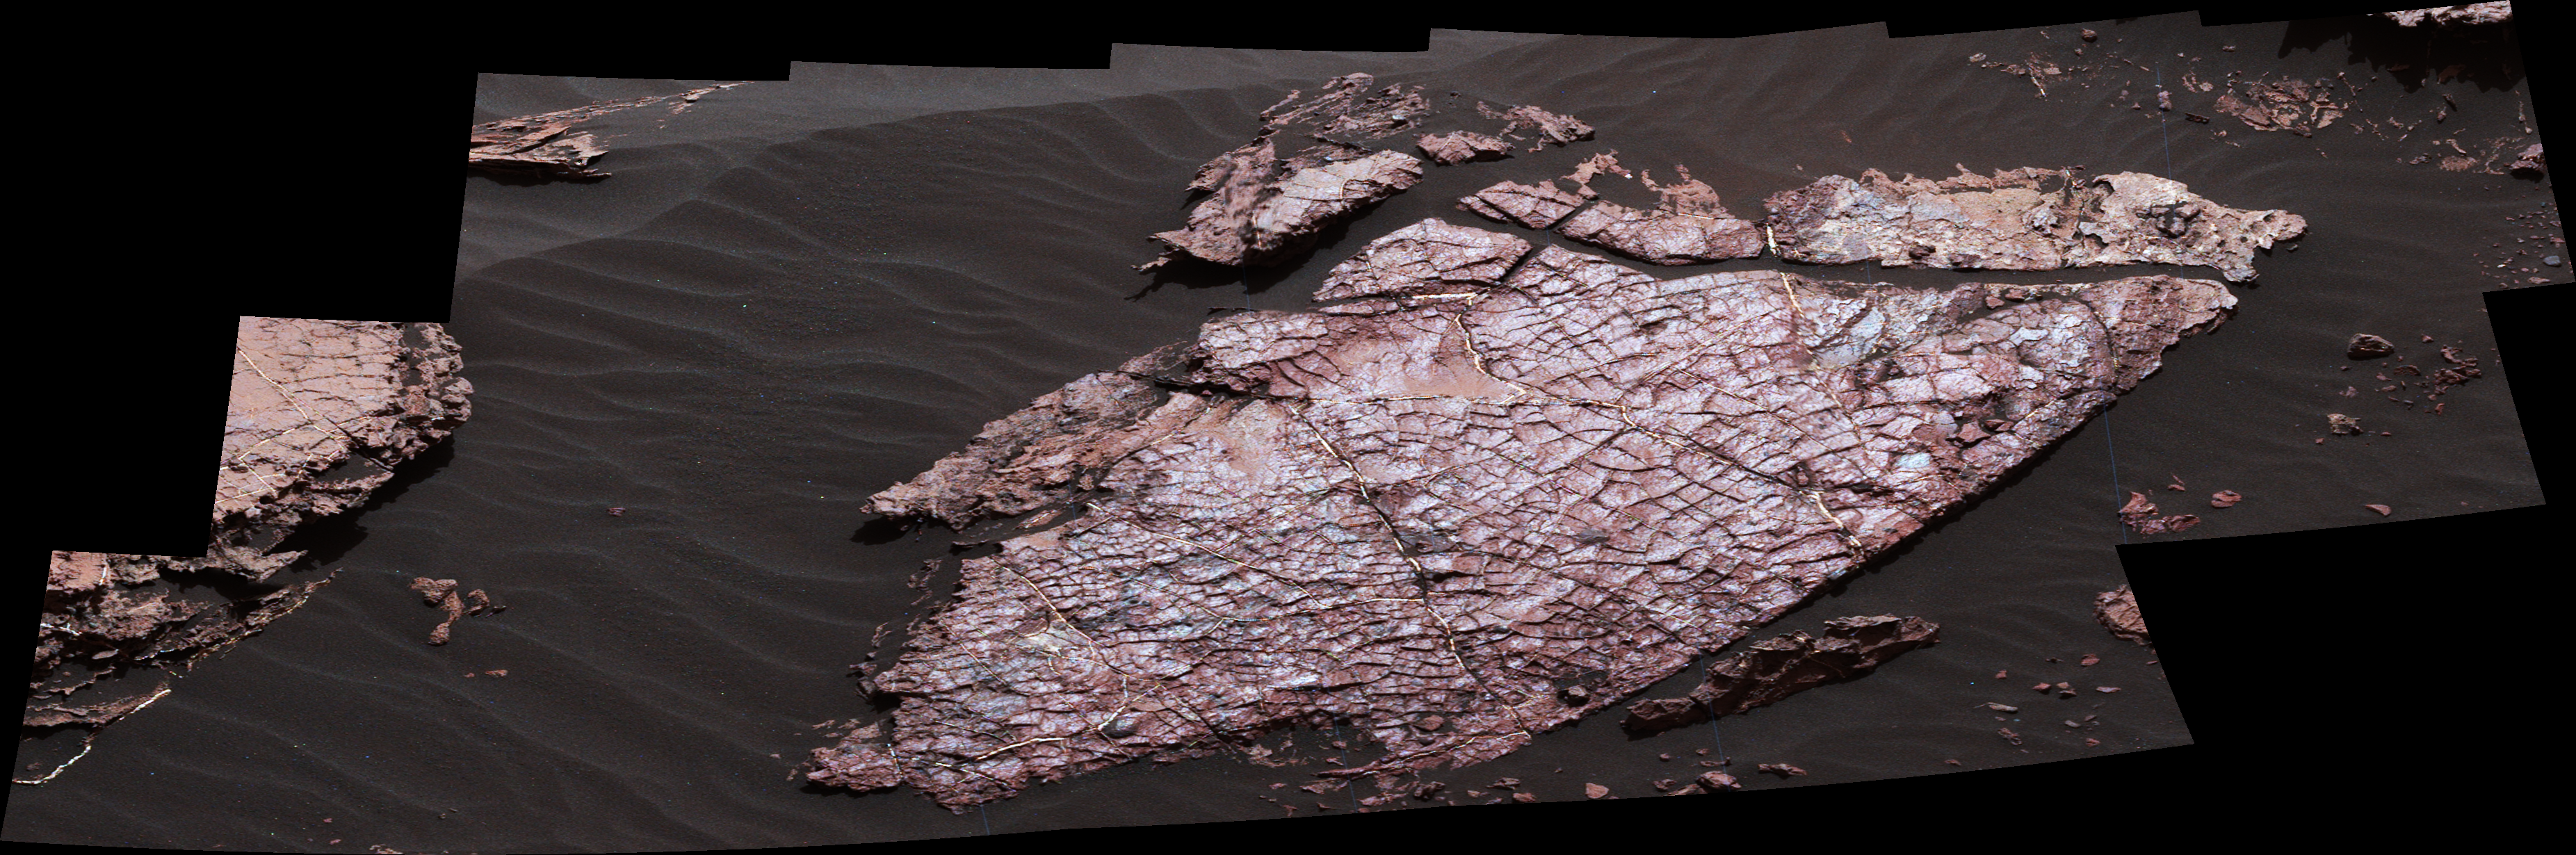

Mars Rover’s Mastcam View of Possible Mud Cracks

Figure 1

This view of a Martian rock slab called “Old Soaker,” which has a network of cracks that may have originated in drying mud, comes from the Mast Camera (Mastcam) on NASA’s Curiosity Mars rover.

The location is within an exposure of Murray formation mudstone on lower Mount Sharp inside Gale Crater. Mud cracks would be evidence of a time more than 3 billion years ago when dry intervals interrupted wetter periods that supported lakes in the area. Curiosity has found evidence of ancient lakes in older, lower-lying rock layers and also in younger mudstone that is above Old Soaker.

Several images from Mastcam’s left-eye camera are combined into this mosaic view. They were taken on Dec. 20, 2016, during the 1,555th Martian day, or sol, of Curiosity’s work on Mars.

The Old Soaker slab is about 4 feet (1.2 meters) long. Figure 1 includes a scale bar of 30 centimeters (12 inches). The scene is presented with a color adjustment that approximates white balancing, to resemble how the rocks and sand would appear under daytime lighting conditions on Earth.

Malin Space Science Systems, San Diego, built and operates MAHLI. NASA’s Jet Propulsion Laboratory, a division of the Caltech in Pasadena, California, manages the Mars Science Laboratory Project for the NASA Science Mission Directorate, Washington, and built the project’s Curiosity rover.

Credit: NASA/JPL-Caltech/MSSS